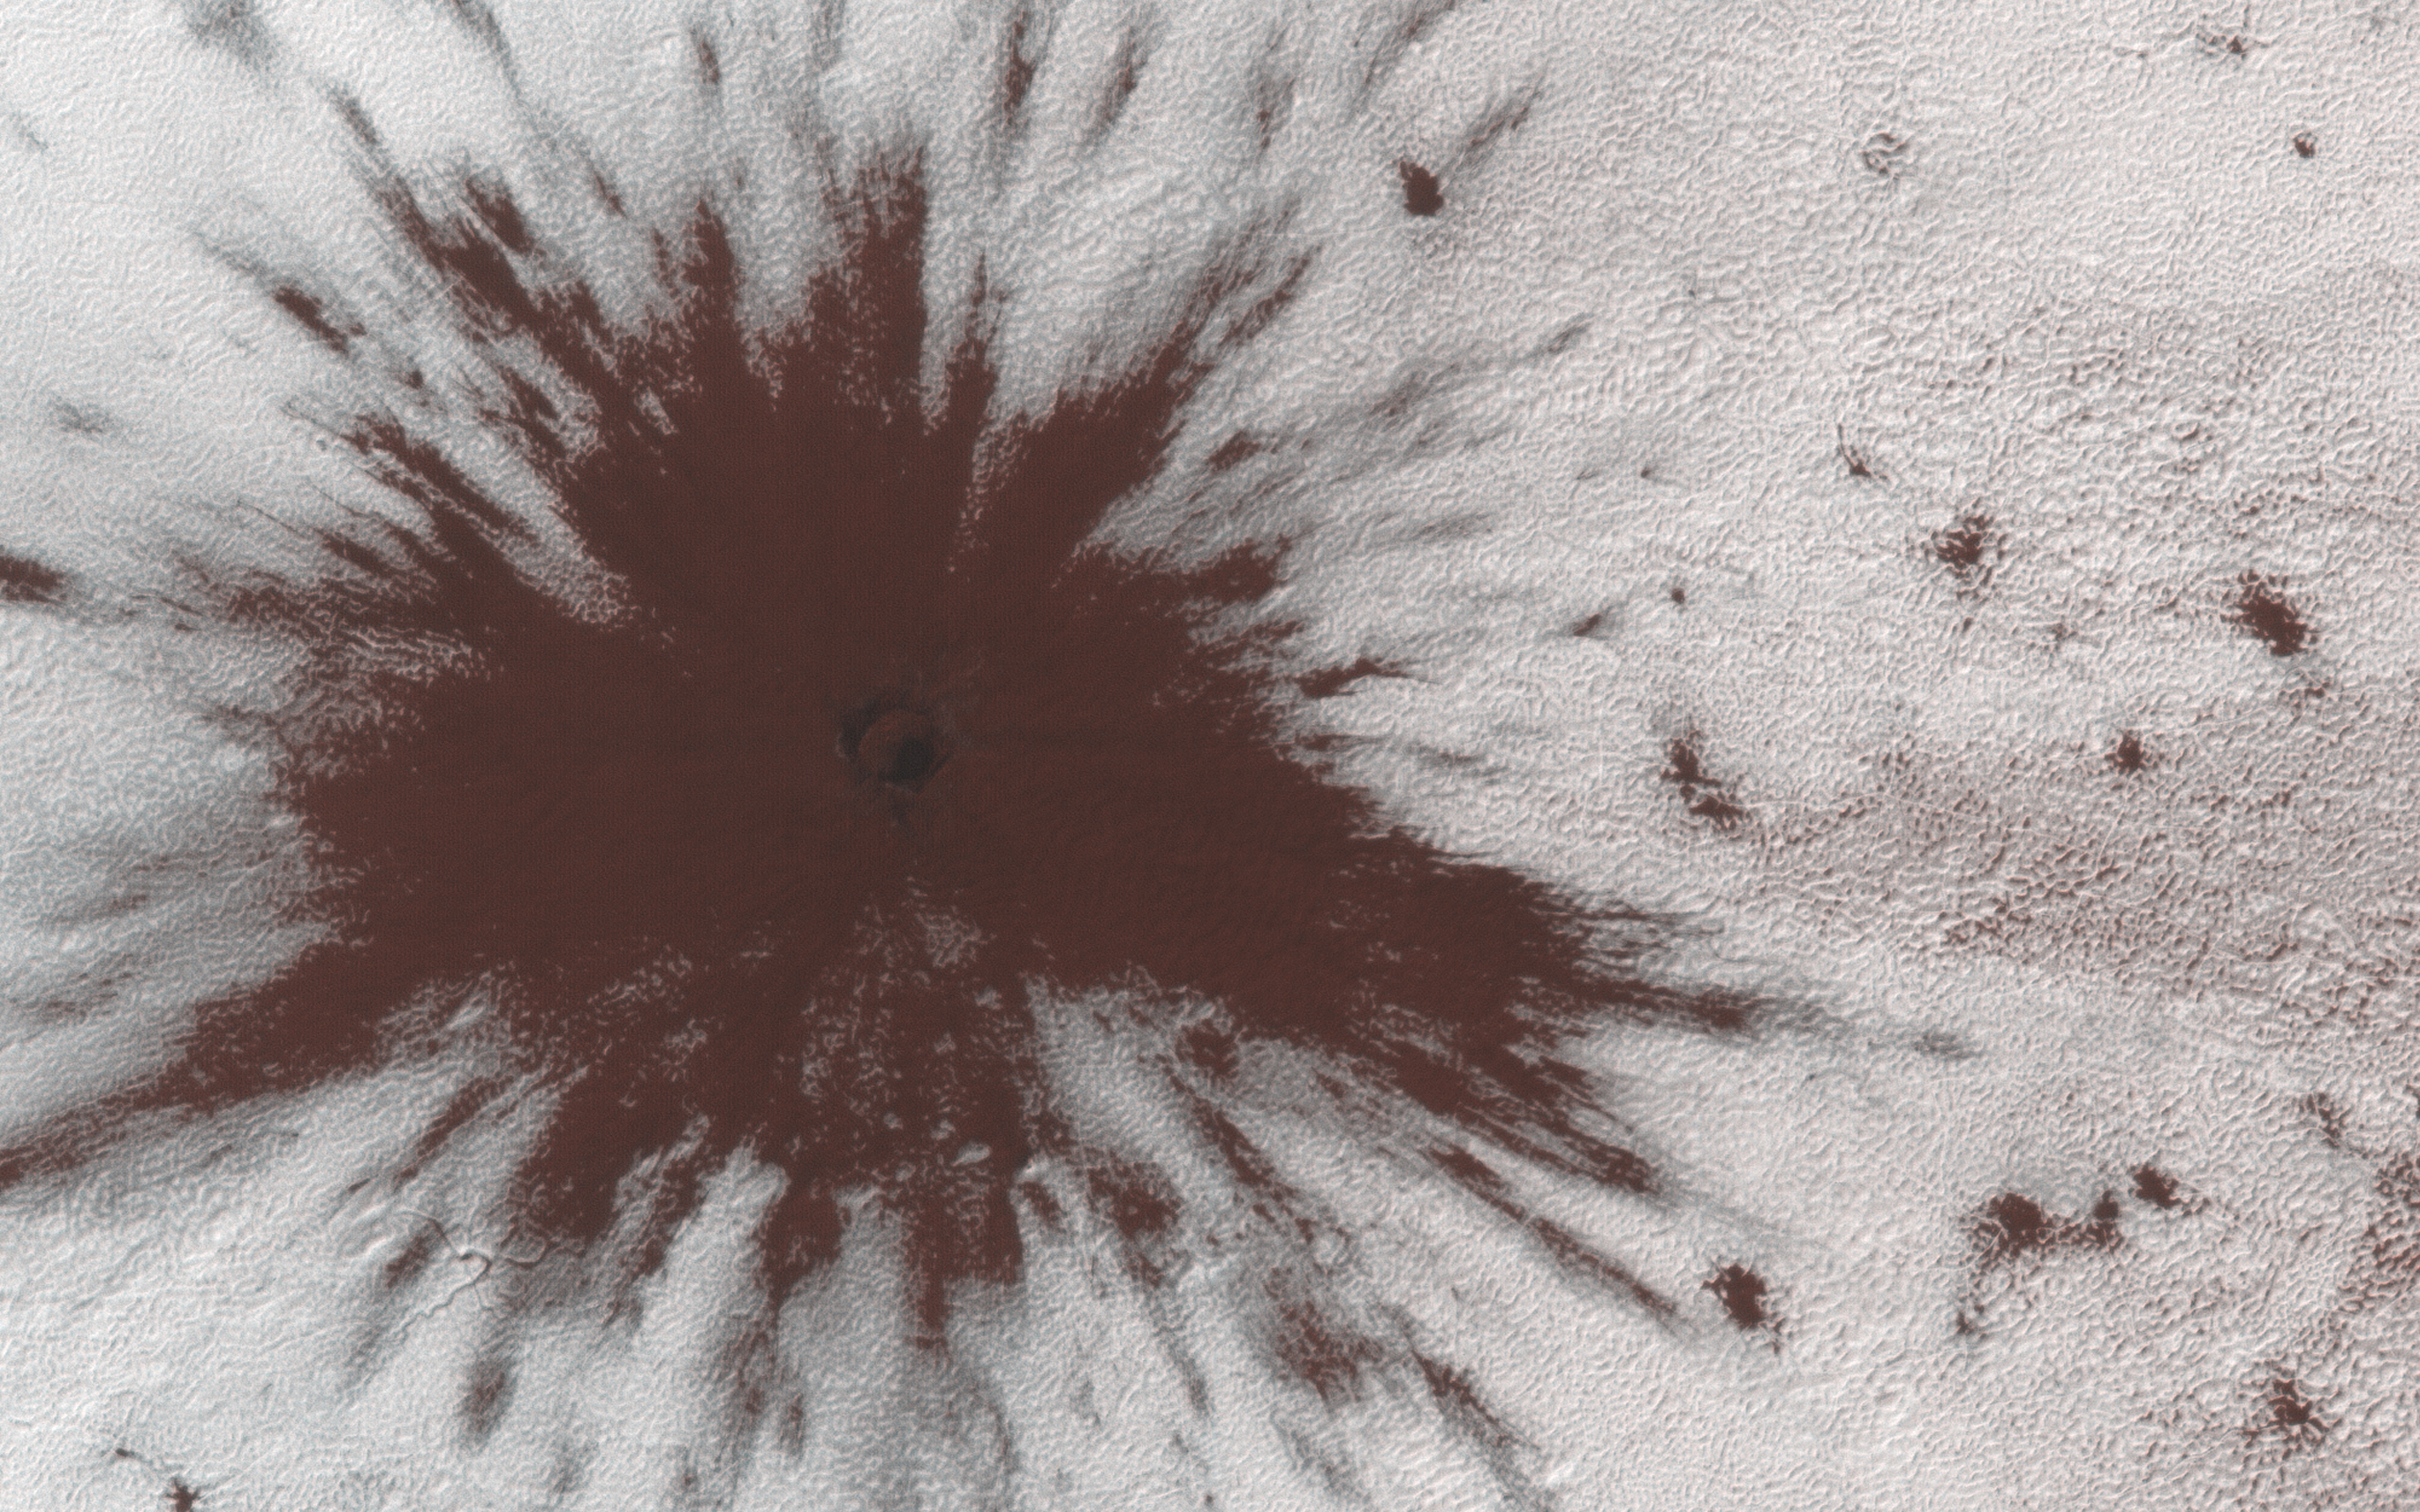

Impact Near the South Pole

This image shows a new impact crater that formed between July and September 2018. It’s notable because it occurred in the seasonal southern ice cap, and has apparently punched through it, creating a two-toned blast pattern.

The impact hit on the ice layer, and the tones of the blast pattern tell us the sequence. When an impactor hits the ground, there is a tremendous amount of force like an explosion. The larger, lighter-colored blast pattern could be the result of scouring by winds from the impact shockwave. The darker-colored inner blast pattern is because the impactor penetrated the thin ice layer, excavated the dark sand underneath, and threw it out in all directions on top of the layer.

The map is projected here at a scale of 25 centimeters (9.8 inches) per pixel. [The original image scale is 24.8 centimeters (9.8 inches) per pixel (with 1 x 1 binning); objects on the order of 74 centimeters (29.1 inches) across are resolved.] North is up.

The University of Arizona, Tucson, operates HiRISE, which was built by Ball Aerospace & Technologies Corp., Boulder, Colorado. NASA’s Jet Propulsion Laboratory, a division of Caltech in Pasadena, California, manages the Mars Reconnaissance Orbiter Project for NASA’s Science Mission Directorate, Washington.

Credit: NASA/JPL-Caltech/University of Arizona